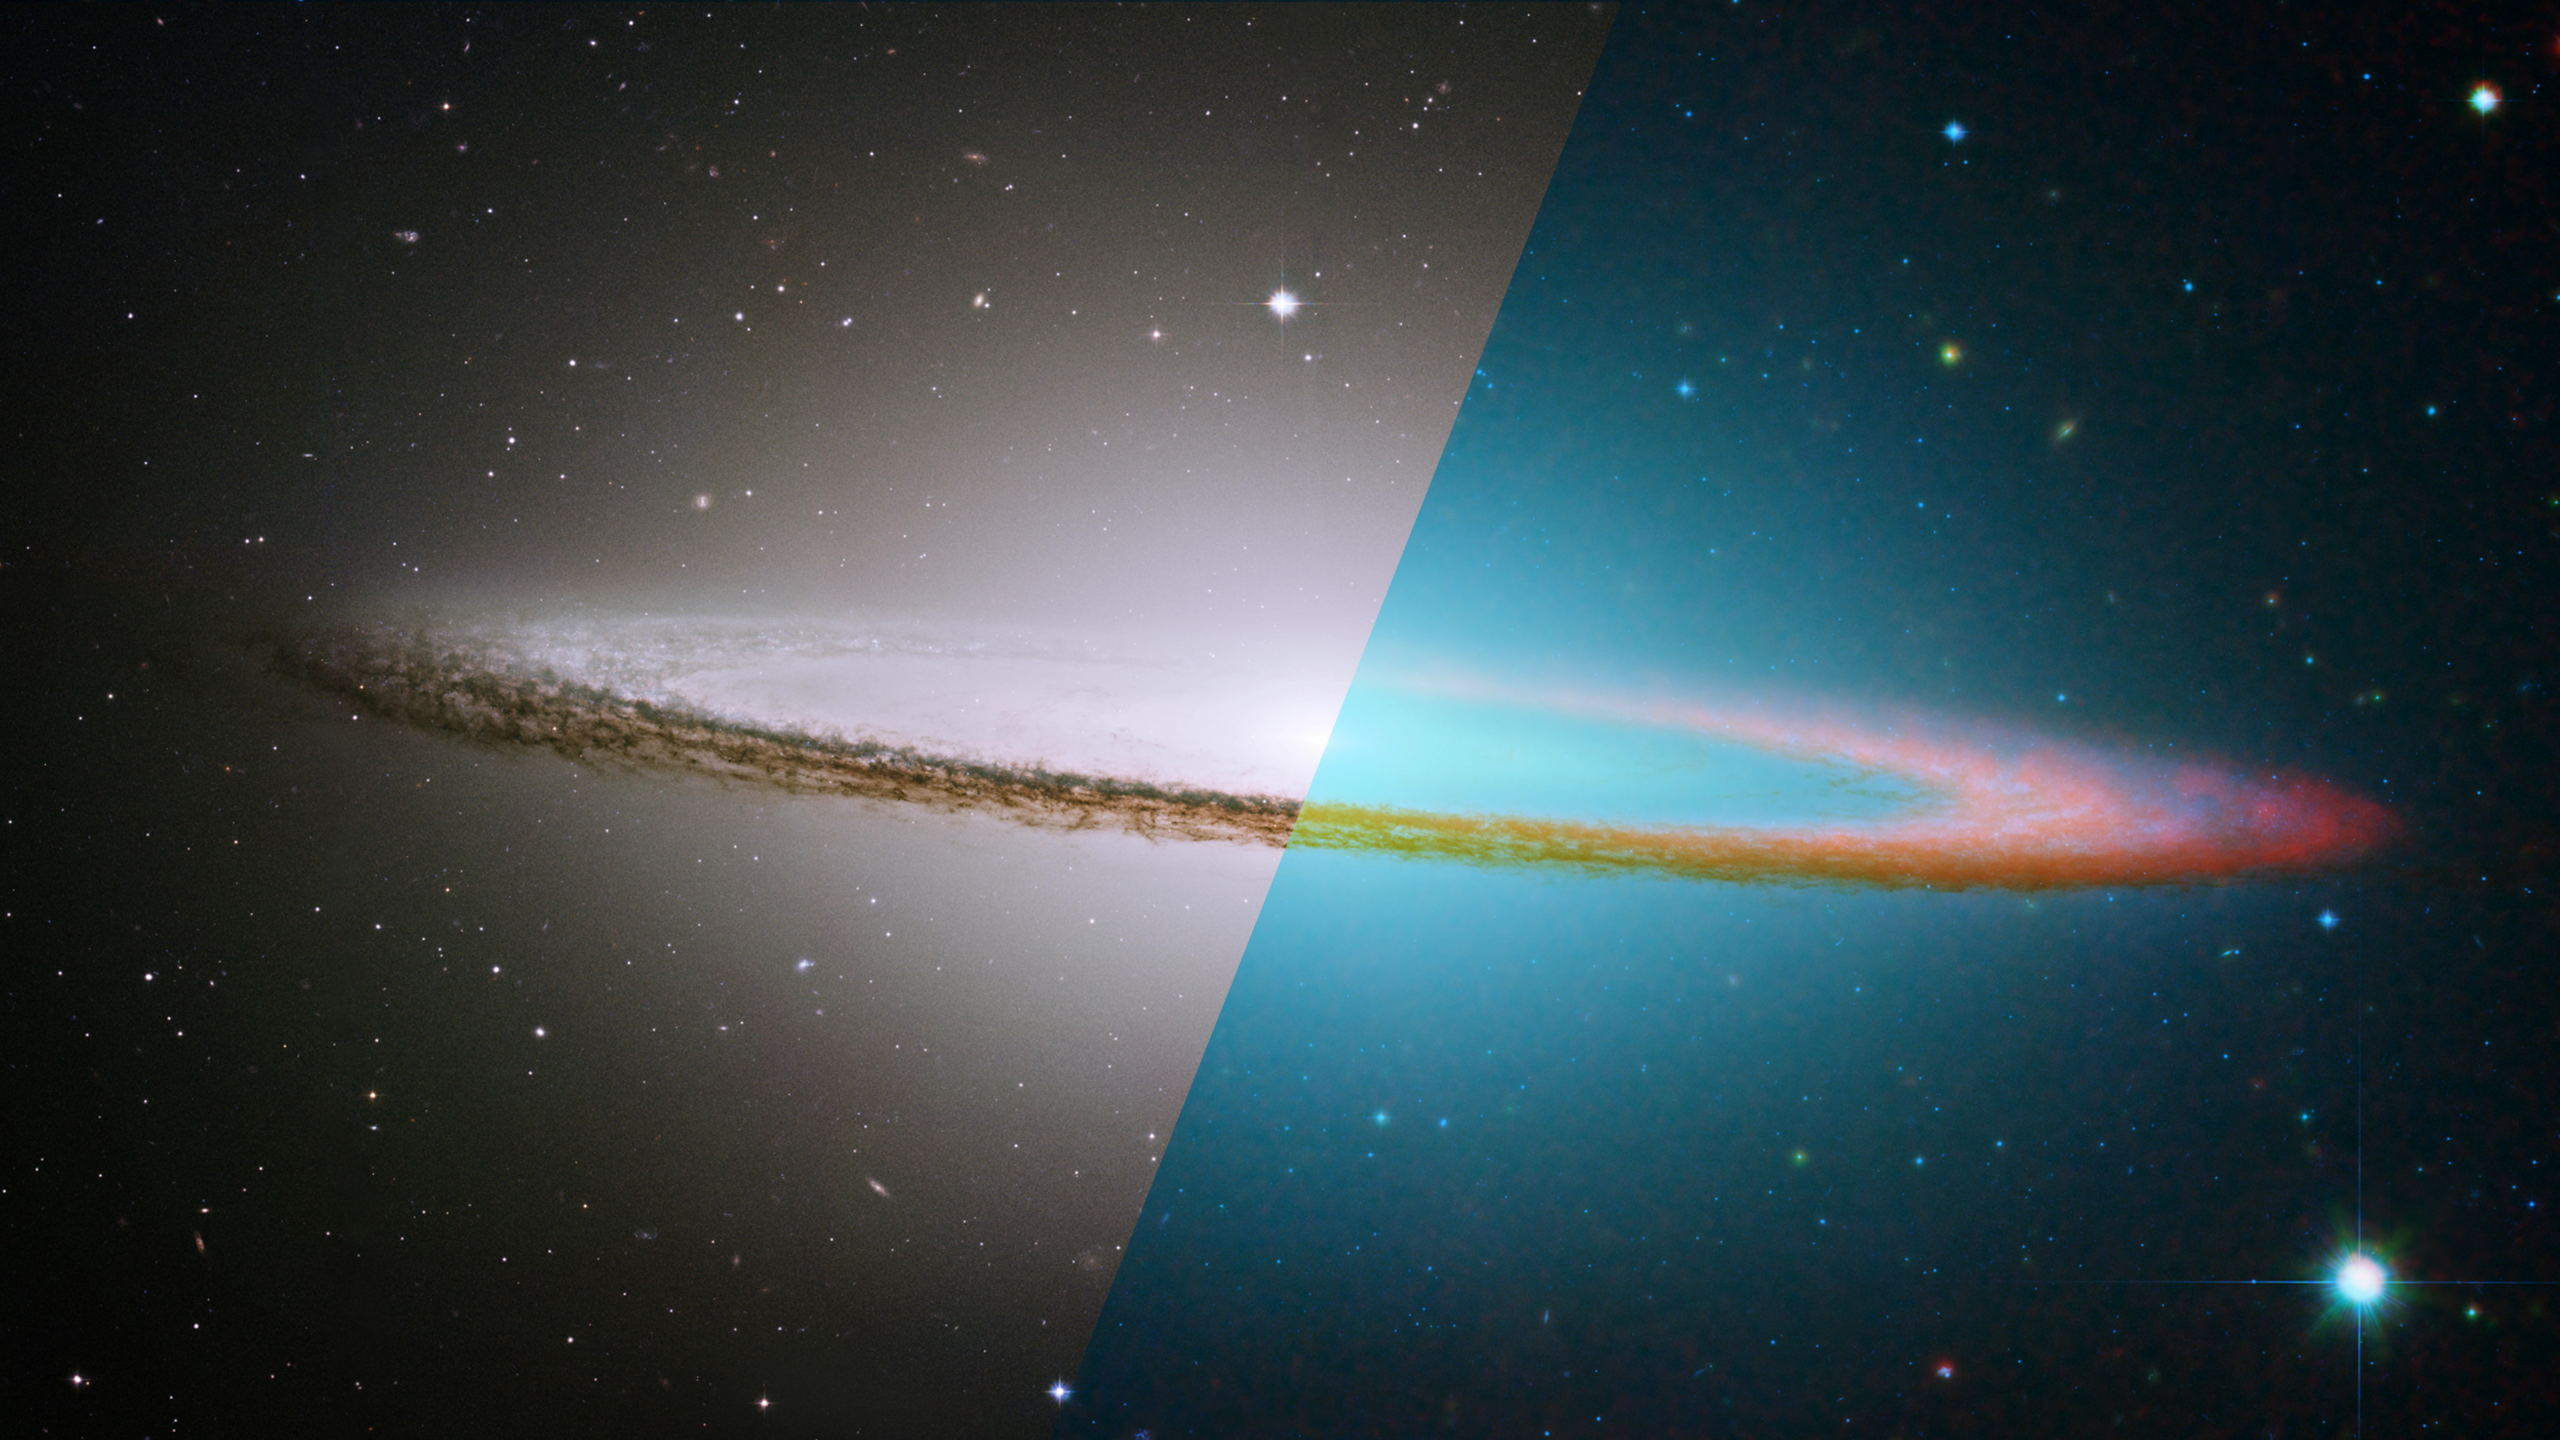

Infrared Universe: Sombrero Galaxy

The Sombrero Galaxy has a distinctive ring of dust that circles a smooth bulge of stars. The galaxy's dust and inner flat disk are very clear in the infrared. The Sombrero Galaxy may be a spiral galaxy like the Milky Way, but because of its extremely edge-on orientation, we see it in the flat pancake aspect. Our Milky Way would also have this appearance if viewed from the side angle.

Optical: The dust ring is partially hidden in the galaxy's visible-light glow.

Infrared: The galaxy's dust and inner flat disk are clear when viewing infrared.
Credit: NASA/JPL-Caltech/R. Kennicutt (University of Arizona) and the SINGS Team

About the Infrared Universe Collection
The human eye can only see visible light, but objects give off a variety of wavelengths of light. To see an object as it truly exists, we would ideally look at its appearance through the full range of the electromagnetic spectrum. Telescopes show us objects as they appear emitting different energies of light, with each wavelength conveying unique information about the object. The Webb Space Telescope will study infrared light from celestial objects with much greater clarity and sensitivity than ever before. Explore the Infrared Universe. Adapted from Cool Cosmos by IPAC, with additional contributions from Bruno Merin and Miguel Merin (Pludo).

Credit: Video: NASA, ESA, Gregory Bacon (STScI)